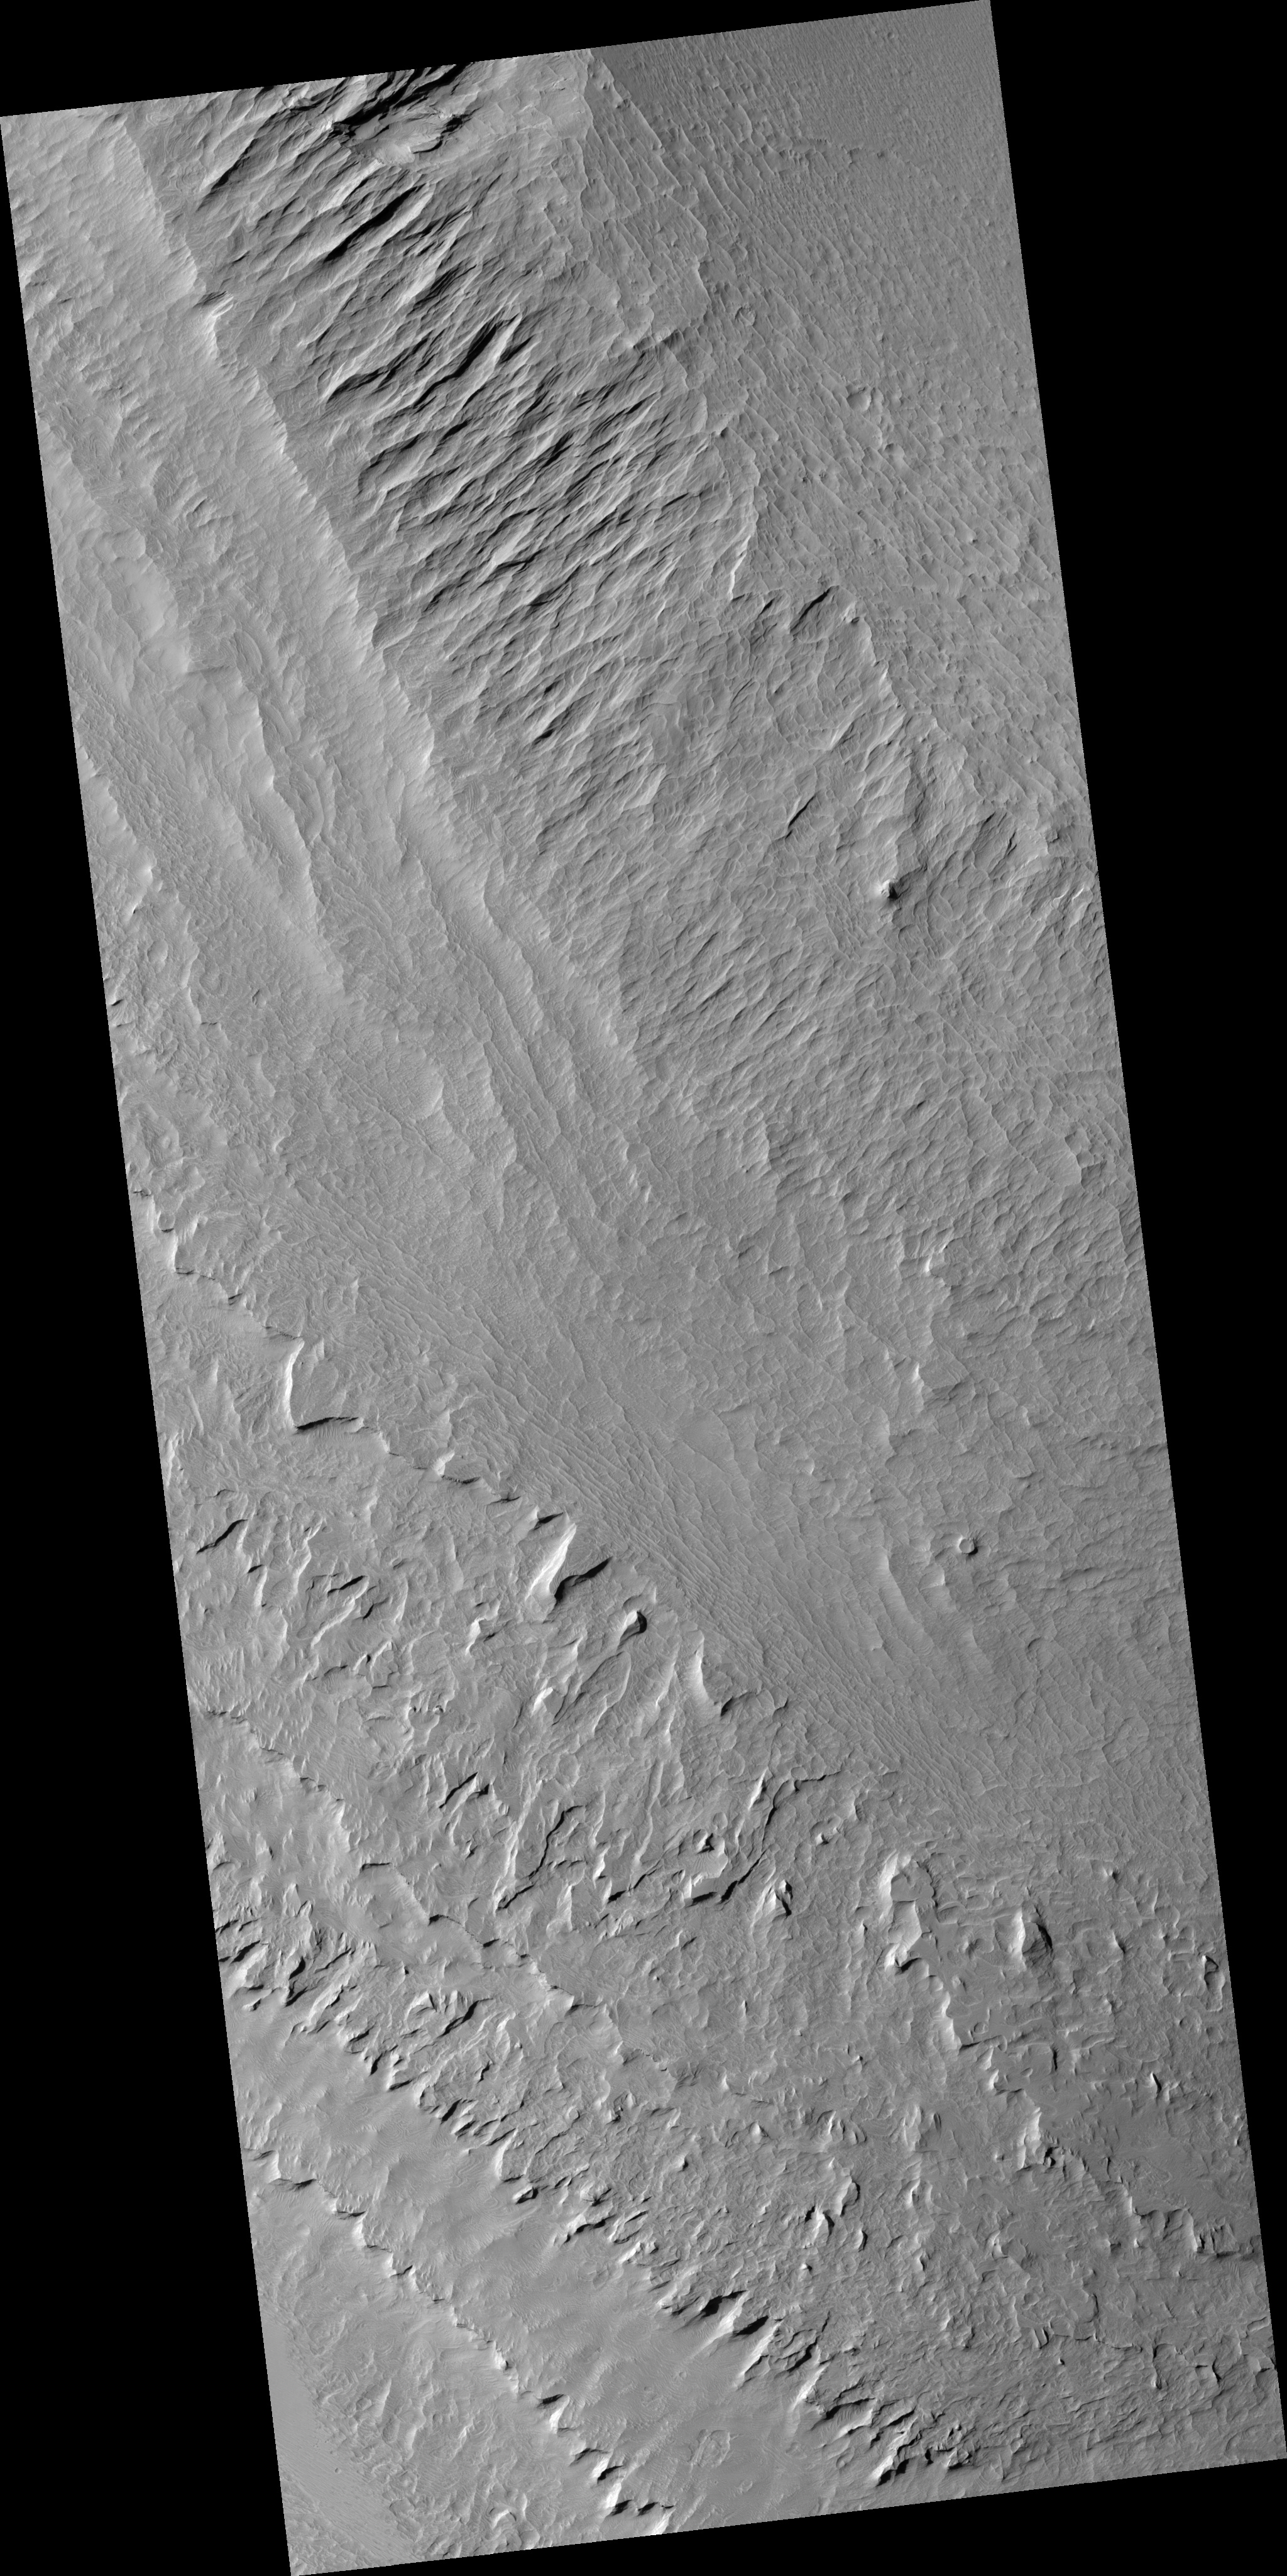

Layers in Gale Crater Central Mound

This image shows a portion of the central mound in the impact crater Gale that is of interest to scientists because it is composed of light-toned layered deposits. The layered deposits could have formed in a water environment if a lake once filled the crater. Alternatively, particles suspended in the atmosphere, such as dust or volcanic ash, could have built up the layers over time. By using HiRISE images to see details in the layers, such as how their thicknesses vary horizontally and vertically, scientists can narrow down the potential origins. The paucity of impact craters on the layered deposits indicates that either the deposits are very young, or more likely that they are being eroded to remove these craters. Wind erosion has modified the layers after they formed, creating both sharp corners and rounded depressions along the surface. Meter-size boulders can be seen at the base of steep cliffs, but the scarcity of boulders elsewhere suggests most of the erosion is occurring by the wind rather than downslope movement of material.

Image PSP_001422_1750 was taken by the High Resolution Imaging Science Experiment (HiRISE) camera onboard the Mars Reconnaissance Orbiter spacecraft on November 15, 2006. The complete image is centered at -5.0 degrees latitude, 137.7 degrees East longitude. The range to the target site was 262.1 km (163.8 miles). At this distance the image scale is 26.2 cm/pixel (with 1 x 1 binning) so objects ~79 cm across are resolved. The image shown here has been map-projected to 25 cm/pixel and north is up. The image was taken at a local Mars time of 3:31 PM and the scene is illuminated from the west with a solar incidence angle of 57 degrees, thus the sun was about 33 degrees above the horizon. At a solar longitude of 135.6 degrees, the season on Mars is Northern Summer.

NASA’s Jet Propulsion Laboratory, a division of the California Institute of Technology in Pasadena, manages the Mars Reconnaissance Orbiter for NASA’s Science Mission Directorate, Washington. Lockheed Martin Space Systems, Denver, is the prime contractor for the project and built the spacecraft. The High Resolution Imaging Science Experiment is operated by the University of Arizona, Tucson, and the instrument was built by Ball Aerospace and Technology Corp., Boulder, Colo.

Credit: NASA/JPL/Univ. of Arizona